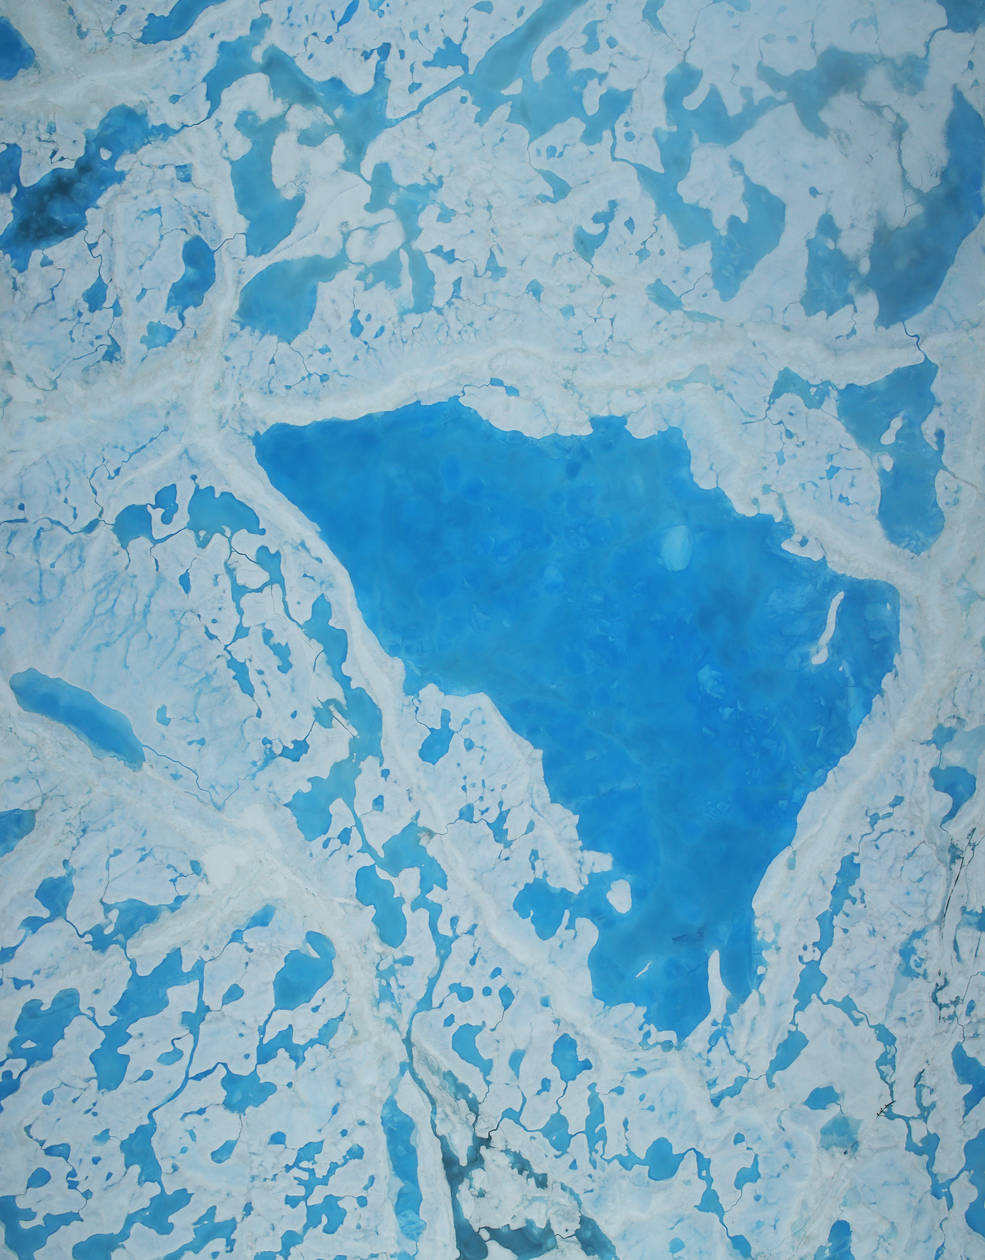

NASA Science Flights Target Melting Arctic Sea Ice

This summer, with sea ice across the Arctic Ocean shrinking to below-average levels, a NASA airborne survey of polar ice just completed its first flights. Its target: aquamarine pools of melt water on the ice surface that may be accelerating the overall sea ice retreat. NASA’s Operation IceBridge completed the first research flight of its new 2016 Arctic summer campaign on July 13. The science flights, which continue through July 25, are collecting data on sea ice in a year following a record-warm winter in the Arctic. Read more: go.nasa.gov/29T6mxc Caption: A large pool of melt water over sea ice, as seen from an Operation IceBridge flight over the Beaufort Sea on July 14, 2016. During this summer campaign, IceBridge will map the extent, frequency and depth of melt ponds like these to help scientists forecast the Arctic sea ice yearly minimum extent in September.

Credit: NASA/Operation IceBridge